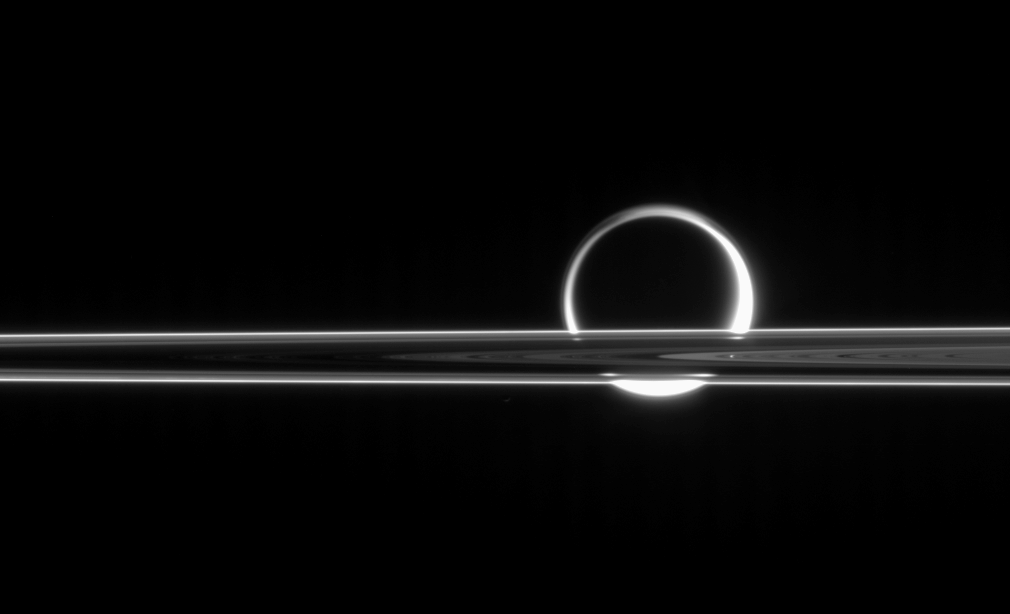

Rings Occulting Titan

Titan shines beyond the rings like a brilliant ring of fire, its light gleaming here and there through the gaps in Saturn’s magnificent plane of ice.

Titan (5,150 kilometers, or 3,200 miles across) is surrounded by a thick photochemical haze which scatters the Sun’s light.

The image was taken in visible light with the Cassini spacecraft narrow-angle camera on June 11, 2006 at a distance of approximately 5.3 million kilometers (3.3 million miles) from Titan and at a Sun-Titan-spacecraft, or phase, angle of 158 degrees. Image scale is 32 kilometers (20 miles) per pixel on Titan.

The Cassini-Huygens mission is a cooperative project of NASA, the European Space Agency and the Italian Space Agency. The Jet Propulsion Laboratory, a division of the California Institute of Technology in Pasadena, manages the mission for NASA’s Science Mission Directorate, Washington, D.C. The Cassini orbiter and its two onboard cameras were designed, developed and assembled at JPL. The imaging operations center is based at the Space Science Institute in Boulder, Colo.

Credit: NASA/JPL/Space Science Institute